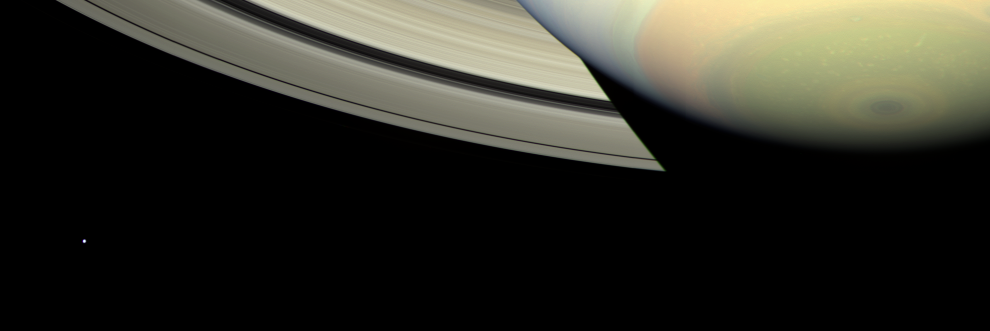

Shadowcaster

Cassini takes in a sweeping view of Saturn’s south polar region as the planet’s shadow masks the rings and bright, icy Mimas looks on from left.

This view looks toward the lit side of the rings from about 28 degrees below the ring plane.

Images taken using red, green and blue spectral filters were combined to create this color view. The view was acquired with the wide-angle camera on Feb. 20, 2007, at a distance of approximately 1 million kilometers (600,000 miles) from Saturn. Image scale is 58 kilometers (36 miles) per pixel.

The Cassini-Huygens mission is a cooperative project of NASA, the European Space Agency and the Italian Space Agency. The Jet Propulsion Laboratory, a division of the California Institute of Technology in Pasadena, manages the mission for NASA’s Science Mission Directorate, Washington, D.C. The Cassini orbiter and its two onboard cameras were designed, developed and assembled at JPL. The imaging operations center is based at the Space Science Institute in Boulder, Colo.

Credit: NASA/JPL/Space Science Institute